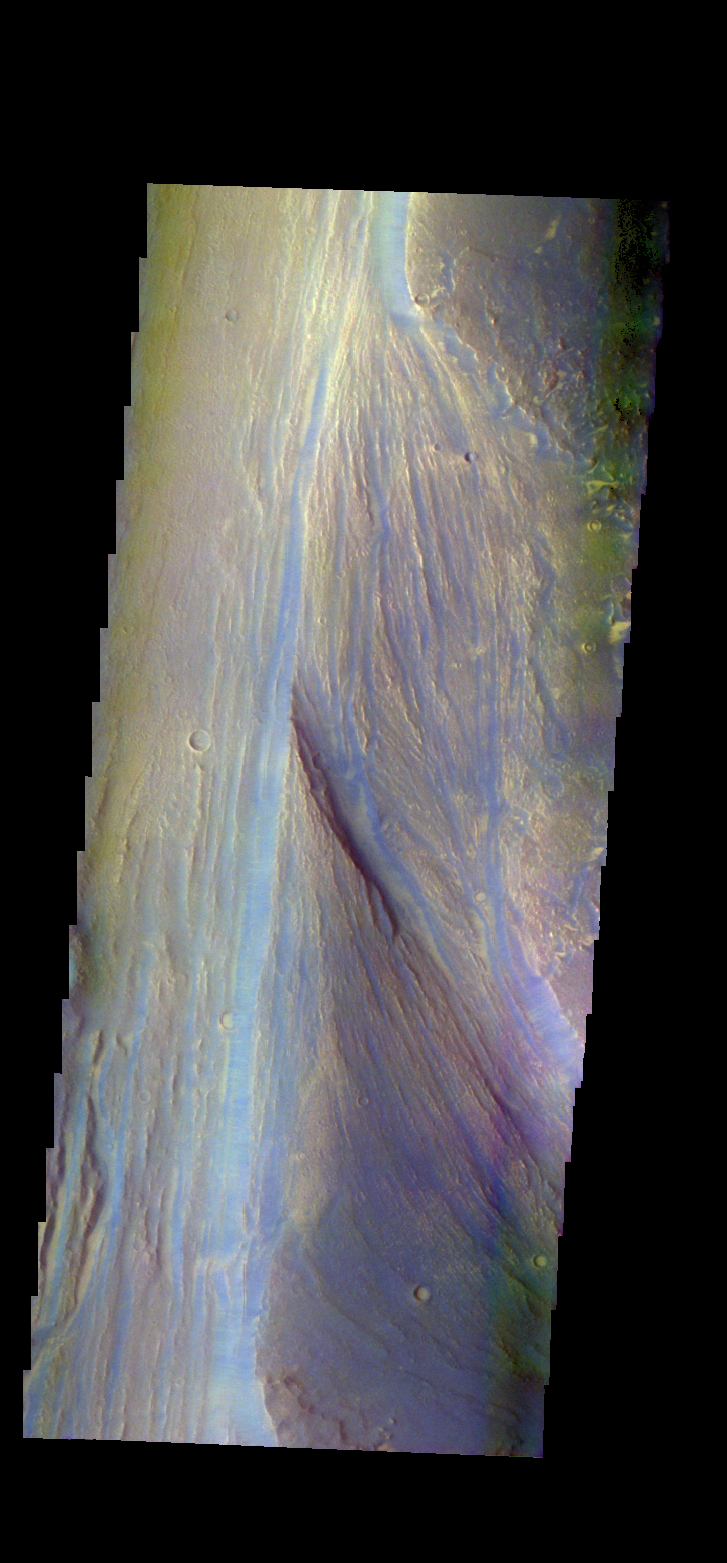

Lobo Vallis – False Color

The THEMIS VIS camera contains 5 filters. The data from different filters can be combined in multiple ways to create a false color image. These false color images may reveal subtle variations of the surface not easily identified in a single band image. Today’s false color image shows part of Lobo Vallis, which is part of the larger Kasei Valles. The dark blue material is most likely basaltic sand.

Credit: NASA/JPL-Caltech/ASU